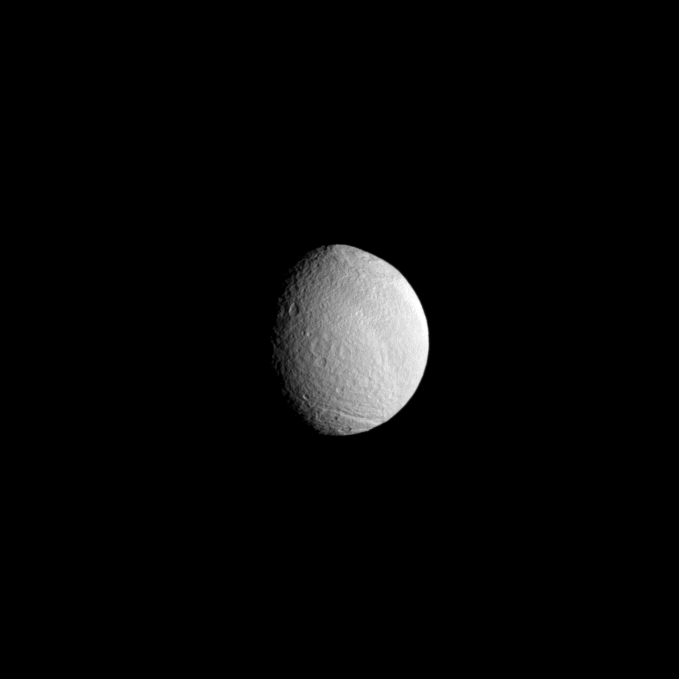

A Little Off the Top

The huge Odysseus Crater disfigures the face of Saturn’s moon Tethys.

The crater, in the top right of the image, is 450 kilometers, or 280 miles, across (see PIA07693 for more information). This view is centered on terrain at 42 degrees south latitude, 108 degrees west longitude. The south pole of Tethys lies on the terminator about a quarter of the way inward from the bottom of the image.

Lit terrain seen here is on the leading hemisphere of Tethys (1062 kilometers, or 660 miles across). The image was taken in visible light with the Cassini spacecraft narrow-angle camera on April 24, 2009. The view was obtained at a distance of approximately 933,000 kilometers (580,000 miles) from Tethys and at a Sun-Tethys-spacecraft, or phase, angle of 51 degrees. Image scale is 6 kilometers (4 miles) per pixel.

The Cassini-Huygens mission is a cooperative project of NASA, the European Space Agency and the Italian Space Agency. The Jet Propulsion Laboratory, a division of the California Institute of Technology in Pasadena, manages the mission for NASA’s Science Mission Directorate, Washington, D.C. The Cassini orbiter and its two onboard cameras were designed, developed and assembled at JPL. The imaging operations center is based at the Space Science Institute in Boulder, Colo.

Credit: NASA/JPL/Space Science Institute